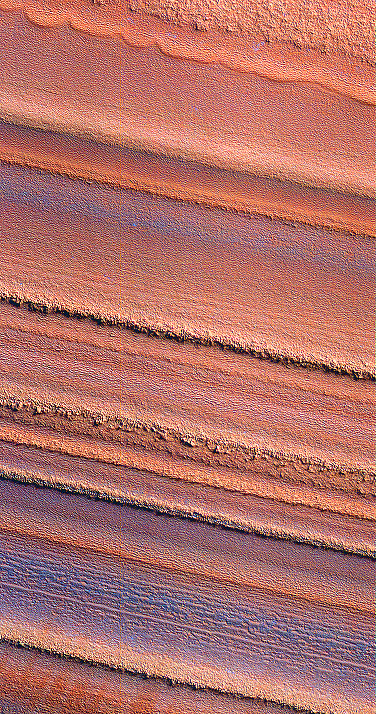

Layered Ice Deposits near North Pole of Mars (False Color)

This false-color image from HiRISE image PSP_001738_2670 of the north polar layered deposits has been processed to emphasize color variations. It shows that the color as well as texture or morphology varies from layer to layer. Some of the color variations may be caused by small amounts of water frost on the surface, or they may be due to variations in dust composition within the layered deposits. Such changes in composition may have been caused by volcanic eruptions or local weather phenomena when the layers were deposited. Overall, it is thought that the polar layered deposits contain a record of recent climate changes on Mars, similar to ice ages on Earth. High-resolution images like this will be useful in the effort to understand the climate history of Mars.

Credit: NASA/JPL/University of Arizona